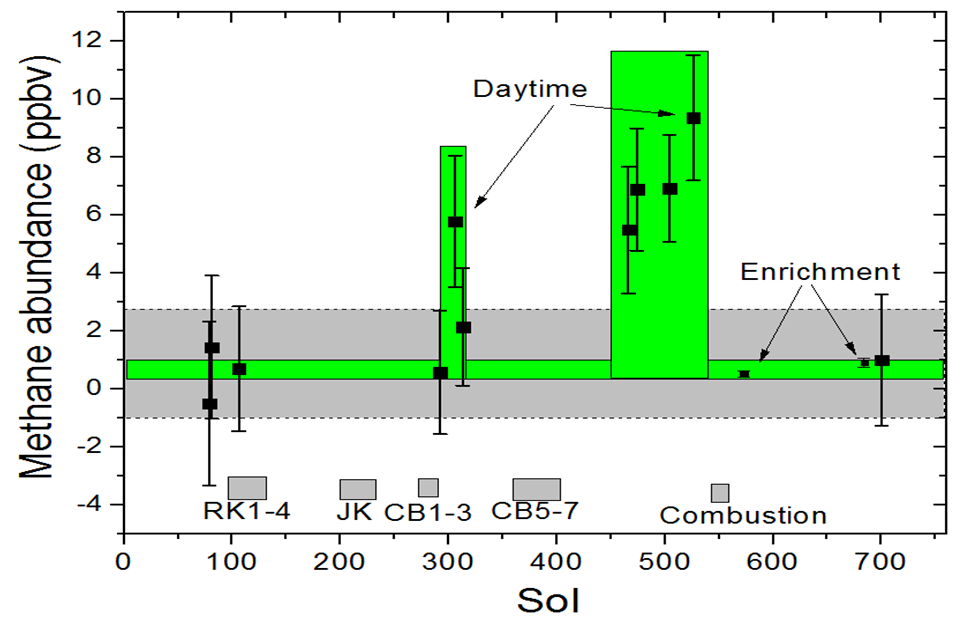

Methane Measurements by NASA’s Curiosity in Mars’ Gale Crater

This graphic shows tenfold spiking in the abundance of methane in the Martian atmosphere surrounding NASA’s Curiosity Mars rover, as detected by a series of measurements made with the Tunable Laser Spectrometer (TLS) instrument in the rover’s Sample Analysis at Mars (SAM) laboratory suite.

The graph covers a span of time from August 2012 to September 2014, labeled on the horizontal axis by the number of sols, or Martian days, since the rover’s landing on Mars — sols 1 through 750. The TLS measurements are indicated by small black squares on the graph, each with a vertical bar representing the margin of uncertainty in that sol’s measurement. The measurements cover a 20-month span. Methane concentration in the Martian atmosphere samples climbed to several parts per billion by volume (ppbv, meaning several methane molecules per billion molecules of Martian atmosphere) during a short portion of that period. It averaged about 7 ppbv in those measurements. Both before and after the spike, the measured concentration was at or below about 1 ppbv, averaging 0.7 ppbv.

The TLS technology from Curiosity is being tested for use on Earth as utility-company safety equipment to check for leaks in pipelines carrying natural gas. Methane is a major component of natural gas.

NASA’s Mars Science Laboratory Project is using Curiosity in Mars’ Gale Crater to assess ancient habitable environments and major changes in Martian environmental conditions. NASA’s Jet Propulsion Laboratory, a division of the California Institute of Technology, Pasadena, built the rover and manages the project for NASA’s Science Mission Directorate, Washington. JPL developed and built the TLS. NASA’s Goddard Space Flight Center, Greenbelt, Maryland, built and operates SAM.

Credit: NASA/JPL-Caltech